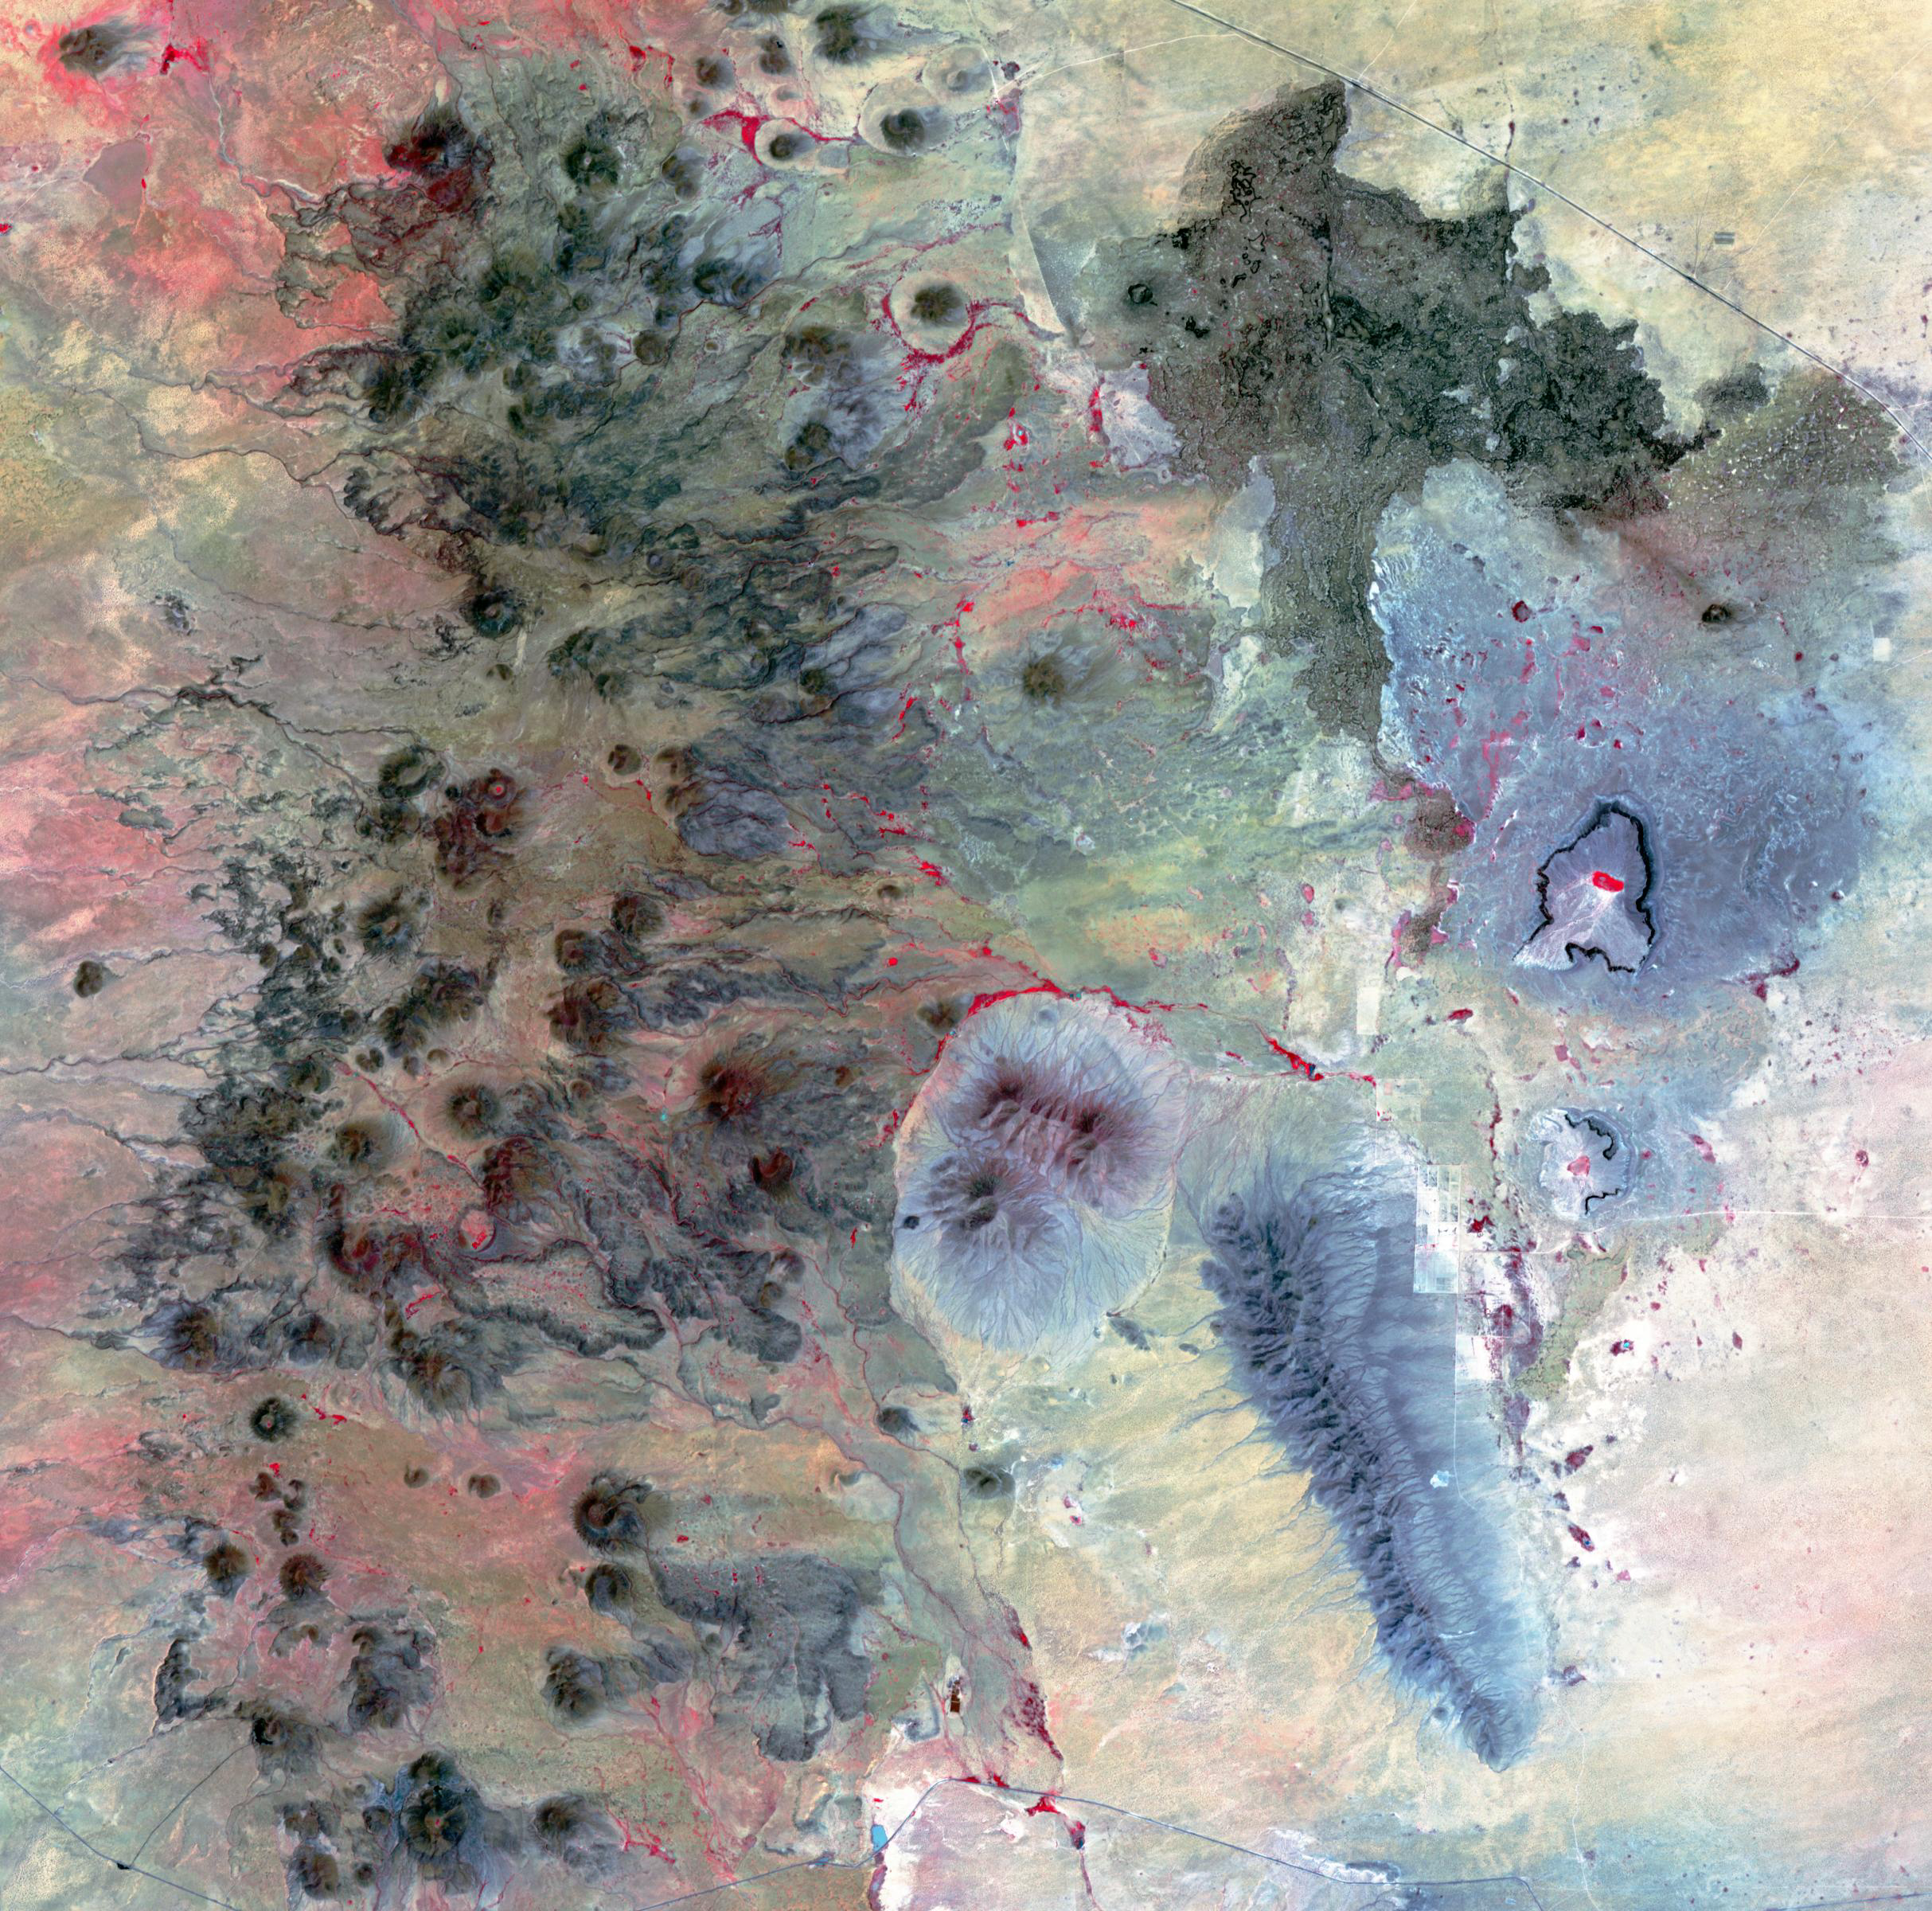

Potrillo Volcanic Field, New Mexico

The Potrillo volcanic field is located on the Rio Grande Rift in southern New Mexico. Different kinds of volcanism form distinct landforms. The western part is composed of hundreds of cinder cones and flows. The eastern side has a small shield volcano with many tube-fed lava flows and two large maar craters, formed by the explosive interaction of magma with ground water. The age of the field is between 1 million to 20,000 years old. The image was acquired August 26, 2002, covers an area of 36 by 36.4 kilometers, and is located at 32 degrees north, 107.1 degrees west.

With its 14 spectral bands from the visible to the thermal infrared wavelength region and its high spatial resolution of about 50 to 300 feet (15 to 90 meters), ASTER images Earth to map and monitor the changing surface of our planet. ASTER is one of five Earth-observing instruments launched Dec. 18, 1999, on Terra. The instrument was built by Japan’s Ministry of Economy, Trade and Industry. A joint U.S./Japan science team is responsible for validation and calibration of the instrument and data products.

The broad spectral coverage and high spectral resolution of ASTER provides scientists in numerous disciplines with critical information for surface mapping and monitoring of dynamic conditions and temporal change. Example applications are monitoring glacial advances and retreats; monitoring potentially active volcanoes; identifying crop stress; determining cloud morphology and physical properties; wetlands evaluation; thermal pollution monitoring; coral reef degradation; surface temperature mapping of soils and geology; and measuring surface heat balance.

The U.S. science team is located at NASA’s Jet Propulsion Laboratory in Pasadena, Calif. The Terra mission is part of NASA’s Science Mission Directorate, Washington.

Credit: NASA/METI/AIST/Japan Space Systems, and U.S./Japan ASTER Science Team